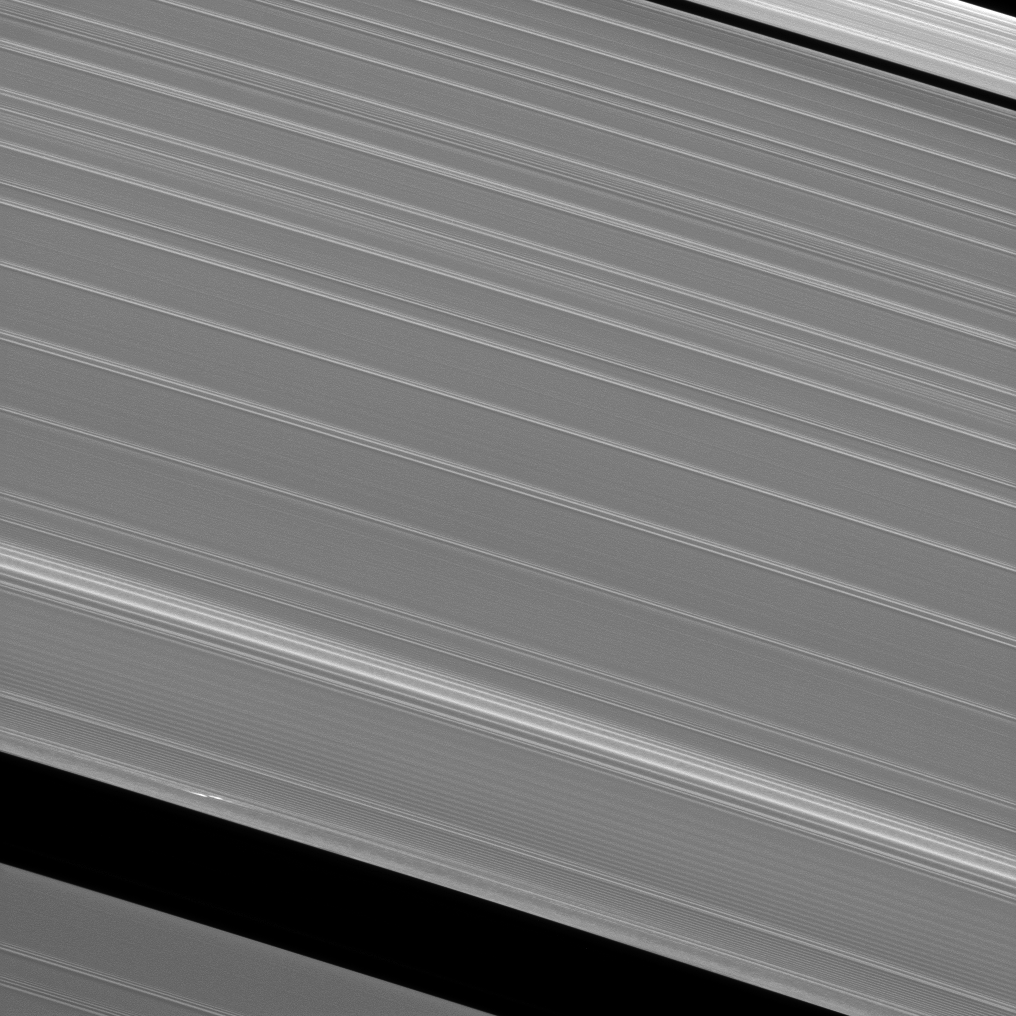

Earhart in the A Ring

Cassini scientists continue their quest to understand the origin and evolution of the newly discovered features observed in Saturn’s A ring which have become known as “propellers.” In this image, the propeller which scientists have dubbed “Earhart” (at the lower left of the image) has been re-acquired.

Scientists hope to understand how the bodies which generate the features — themselves too small to be seen, yet significantly larger than a typical ring particle — move around the ring over time. It is hoped that these features may provide insights about how forming planets move around their solar systems. For more on Earhart, see PIA12790.

This view looks toward the sunlit side of the rings from about 48 degrees above the ringplane. The image was taken in visible light with the Cassini spacecraft narrow-angle camera on May 11, 2013.

The view was acquired at a distance of approximately 250,000 miles (400,000 kilometers) from Saturn and at a Sun-Saturn-spacecraft, or phase, angle of 99 degrees. Image scale is 1 mile (2 kilometers) per pixel.

The Cassini-Huygens mission is a cooperative project of NASA, the European Space Agency and the Italian Space Agency. The Jet Propulsion Laboratory, a division of the California Institute of Technology in Pasadena, manages the mission for NASA’s Science Mission Directorate, Washington, D.C. The Cassini orbiter and its two onboard cameras were designed, developed and assembled at JPL. The imaging operations center is based at the Space Science Institute in Boulder, Colo.

Credit: NASA/JPL-Caltech/Space Science Institute